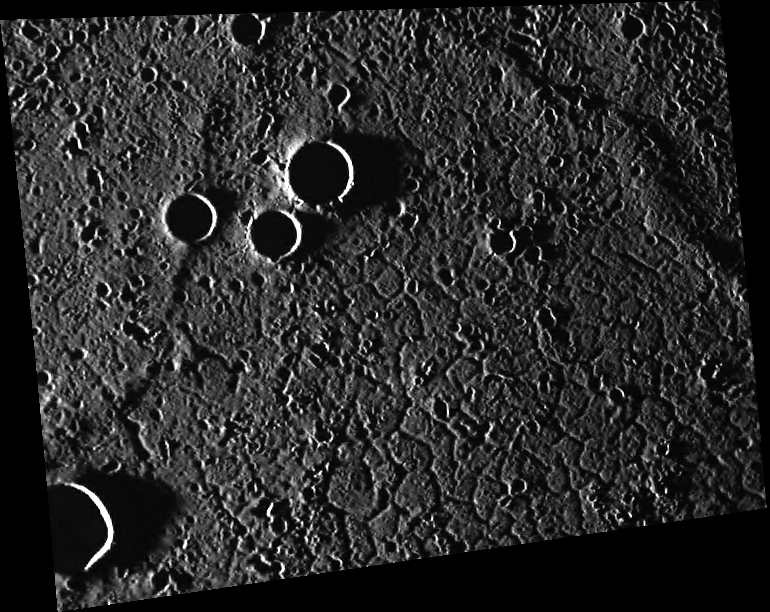

Cracked Actor

This image, with north to the top, shows an area in Mercury’s northern hemisphere within an old impact basin that has been flooded with volcanic plains material. The plains are cut by a series of cracks (“graben”) that form a polygonal network. The graben were formed by tectonic forces that pulled the crust apart.

This image was acquired as part of MDIS’s high-resolution surface morphology base map. The surface morphology base map covers more than 99% of Mercury’s surface with an average resolution of 200 meters/pixel. Images acquired for the surface morphology base map typically are obtained at off-vertical Sun angles (i.e., high incidence angles) and have visible shadows so as to reveal clearly the topographic form of geologic features.

Date acquired: October 16, 2011
Image Mission Elapsed Time (MET): 227262049
Image ID: 892602
Instrument: Wide Angle Camera (WAC) of the Mercury Dual Imaging System (MDIS)
WAC filter: 7 (748 nanometers)
Center Latitude: 68.22°
Center Longitude: 14.40° E
Resolution: 140 meters/pixel
Scale: The crater at the left edge of the image is about 12 km (7 mi.) in diameter
Incidence Angle: 88.2°
Emission Angle: 39.7°
Phase Angle: 127.9°

The MESSENGER spacecraft is the first ever to orbit the planet Mercury, and the spacecraft’s seven scientific instruments and radio science investigation are unraveling the history and evolution of the Solar System’s innermost planet. Visit the Why Mercury? section of this website to learn more about the key science questions that the MESSENGER mission is addressing. During the one-year primary mission, MDIS acquired 88,746 images and extensive other data sets. MESSENGER is now in a year-long extended mission, during which plans call for the acquisition of more than 80,000 additional images to support MESSENGER’s science goals.

These images are from MESSENGER, a NASA Discovery mission to conduct the first orbital study of the innermost planet, Mercury. For information regarding the use of images, see the MESSENGER image use policy.

Credit: NASA/Johns Hopkins University Applied Physics Laboratory/Carnegie Institution of Washington